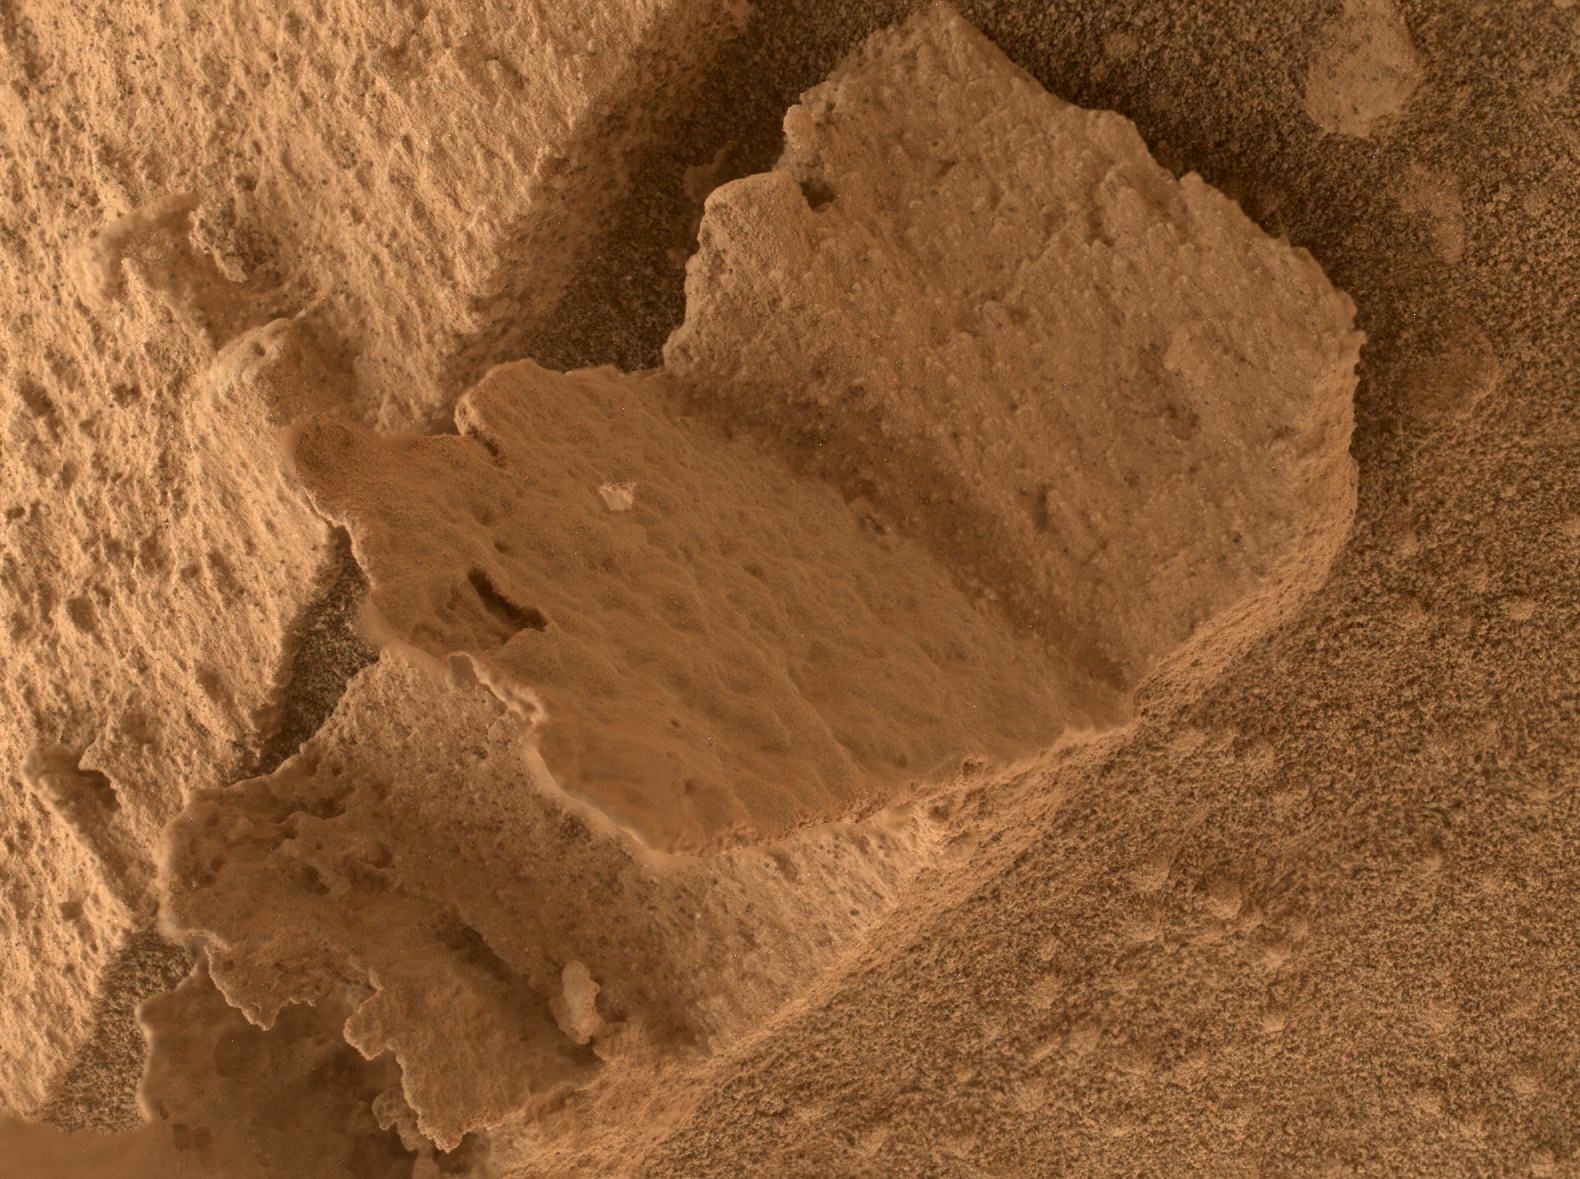

Curiosity Finds a Book-Like Rock

NASA’s Curiosity Mars rover took this close-up view of a rock nicknamed “Terra Firme” that looks like the open pages of a book, on April 15, 2023, the 3,800th Martian day, or sol, of the mission, using the Mars Hand Lens Imager (MAHLI) on the end of its robotic arm. The rock is about an inch across (2.5 centimeters).

Figure A shows the same image in an anaglyph that can be viewed with red-blue 3D glasses.

Rocks with unusual shapes are common on Mars, and often were formed by water seeping through cracks in a rock in the ancient past, bringing harder minerals along with them. After eons of being sand-blasted by the wind, softer rock is carved away and the harder materials are all that’s left.

NASA’s Jet Propulsion Laboratory, a division of Caltech in Pasadena, California, leads the Curiosity mission. Curiosity took the selfie using a camera called the Mars Hand Lens Imager (MAHLI), located on the end of its robotic arm. MAHLI was built by Malin Space Science Systems in San Diego.

Credit: NASA/JPL-Caltech/MSSS